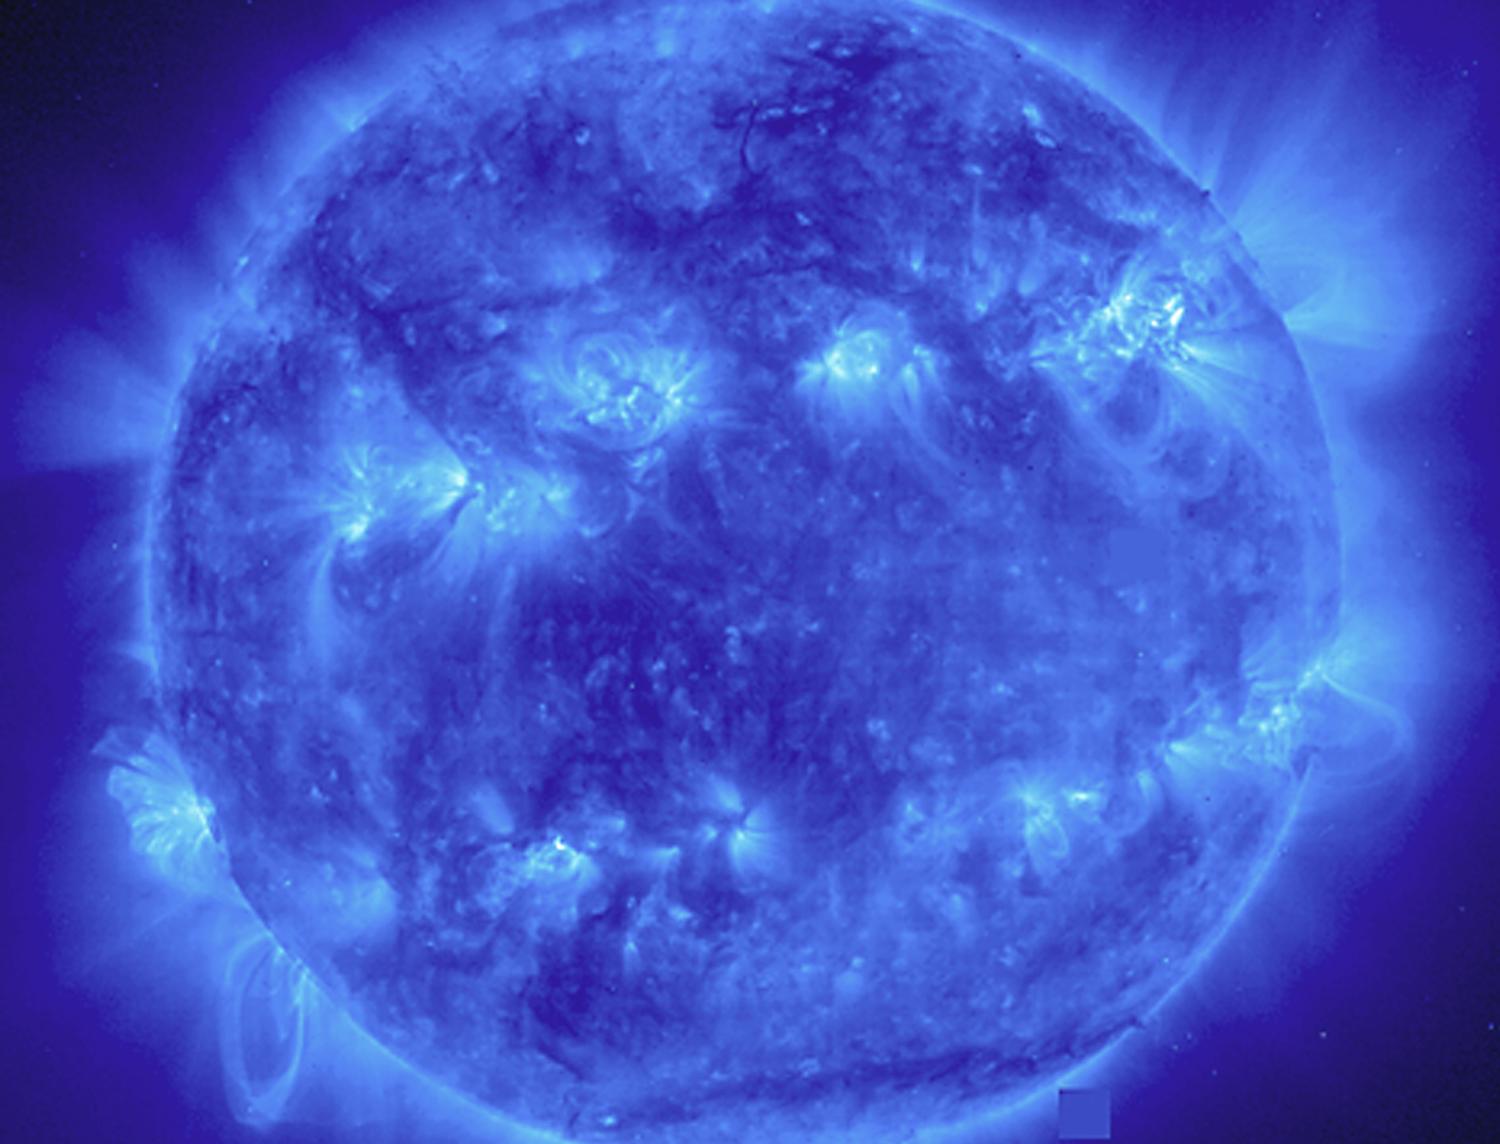

EIT 171

This EIT 171 image shows a wide variety of loops and active regions (lighter areas on the surface). Taken on November 9, 1998. The 171 filter shows emission from 8 and 9 times ionized iron at about 1 million degrees C.

Credit: NASA/GSFC/SOHO/ESA